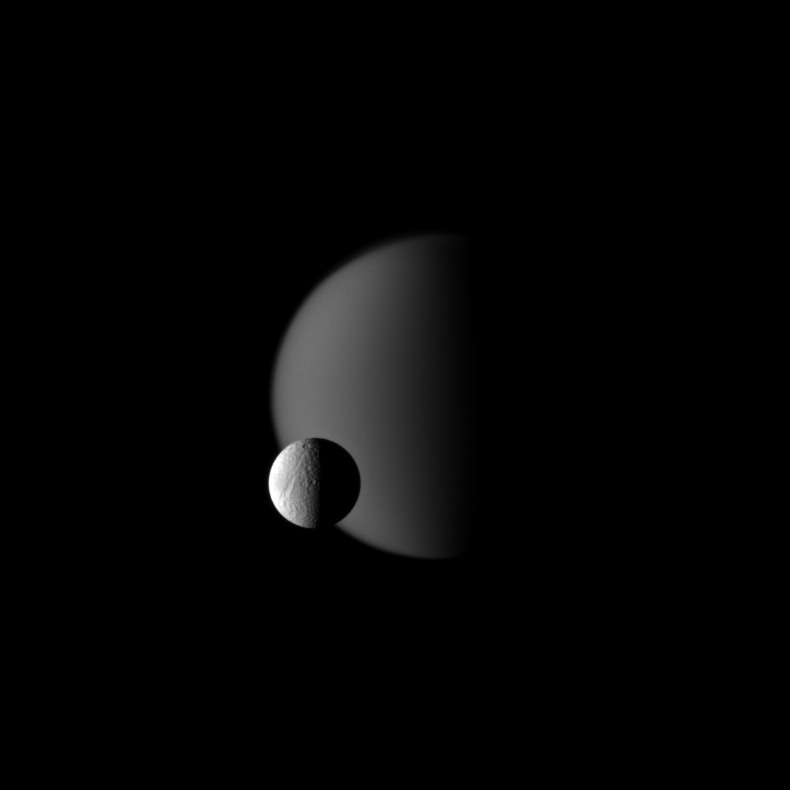

Tethys Before Titan

Terrain on Saturn’s moon Tethys, defined with craters, is shown in front of the hazy atmosphere of the larger moon Titan in this Cassini spacecraft image.

Titan is 5,150 kilometers, or 3,200 miles, across. Tethys is 1,062 kilometers, or 660 miles, across. This view looks toward the Saturn-facing sides of Titan and Tethys.

The image was taken in visible light with the Cassini spacecraft narrow-angle camera on Oct. 17, 2009. The view was obtained at a distance of approximately 1.9 million kilometers (1.2 million miles) from Tethys and 2.9 million kilometers (1.8 million miles) from Titan. Image scale is 12 kilometers (7 miles) per pixel on Tethys and 17 kilometers (11 miles) per pixel on Titan.

The Cassini-Huygens mission is a cooperative project of NASA, the European Space Agency and the Italian Space Agency. The Jet Propulsion Laboratory, a division of the California Institute of Technology in Pasadena, manages the mission for NASA’s Science Mission Directorate, Washington, D.C. The Cassini orbiter and its two onboard cameras were designed, developed and assembled at JPL. The imaging operations center is based at the Space Science Institute in Boulder, Colo.

Credit: NASA/JPL/Space Science Institute